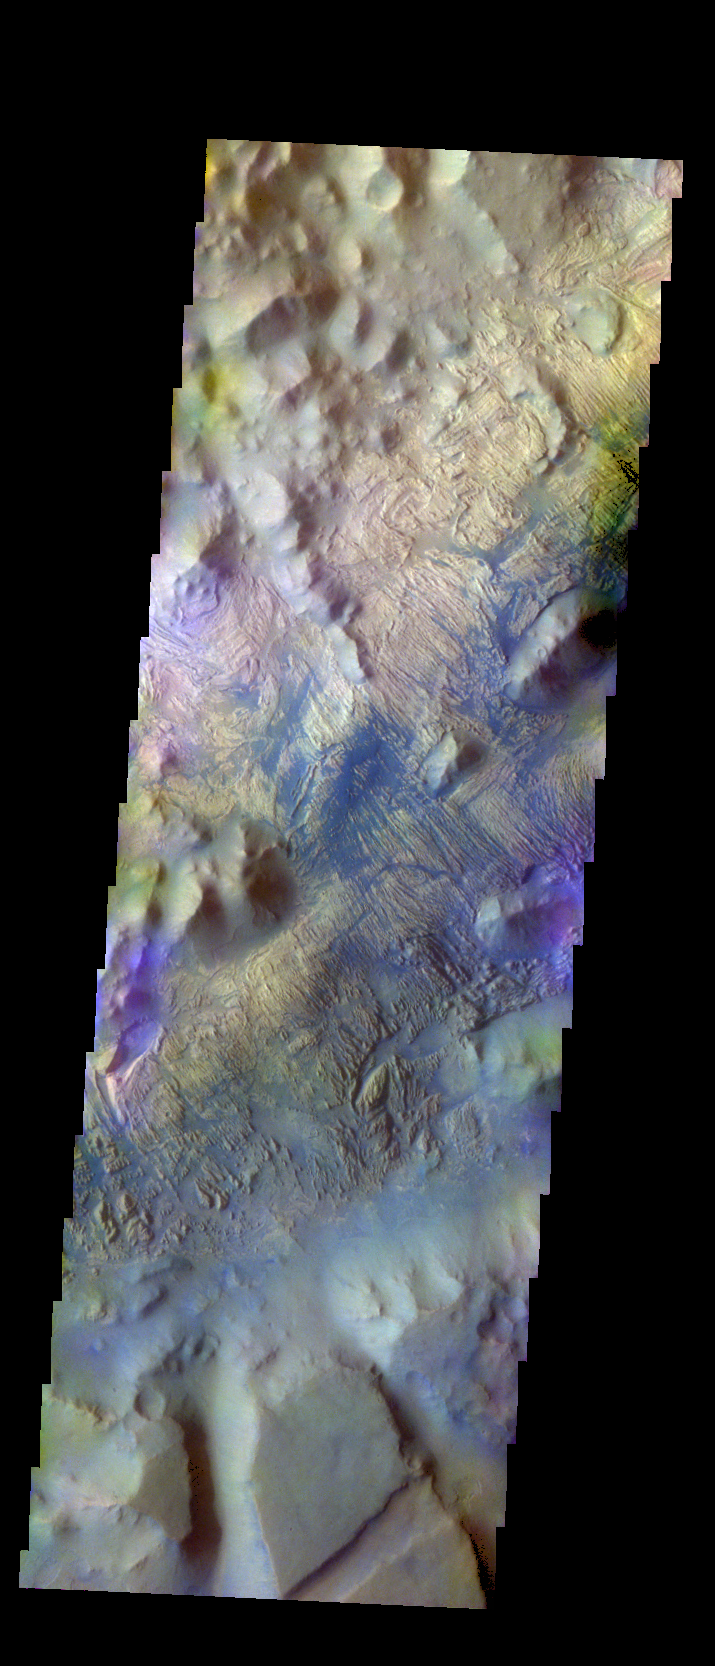

Iani Chaos – False Color

The THEMIS VIS camera contains 5 filters. The data from different filters can be combined in multiple ways to create a false color image. These false color images may reveal subtle variations of the surface not easily identified in a single band image. Today’s false color image shows Iani Chaos. The material appearing as dark blue is likely sand that has been caught in the surface furrows.

Credit: NASA/JPL-Caltech/ASU